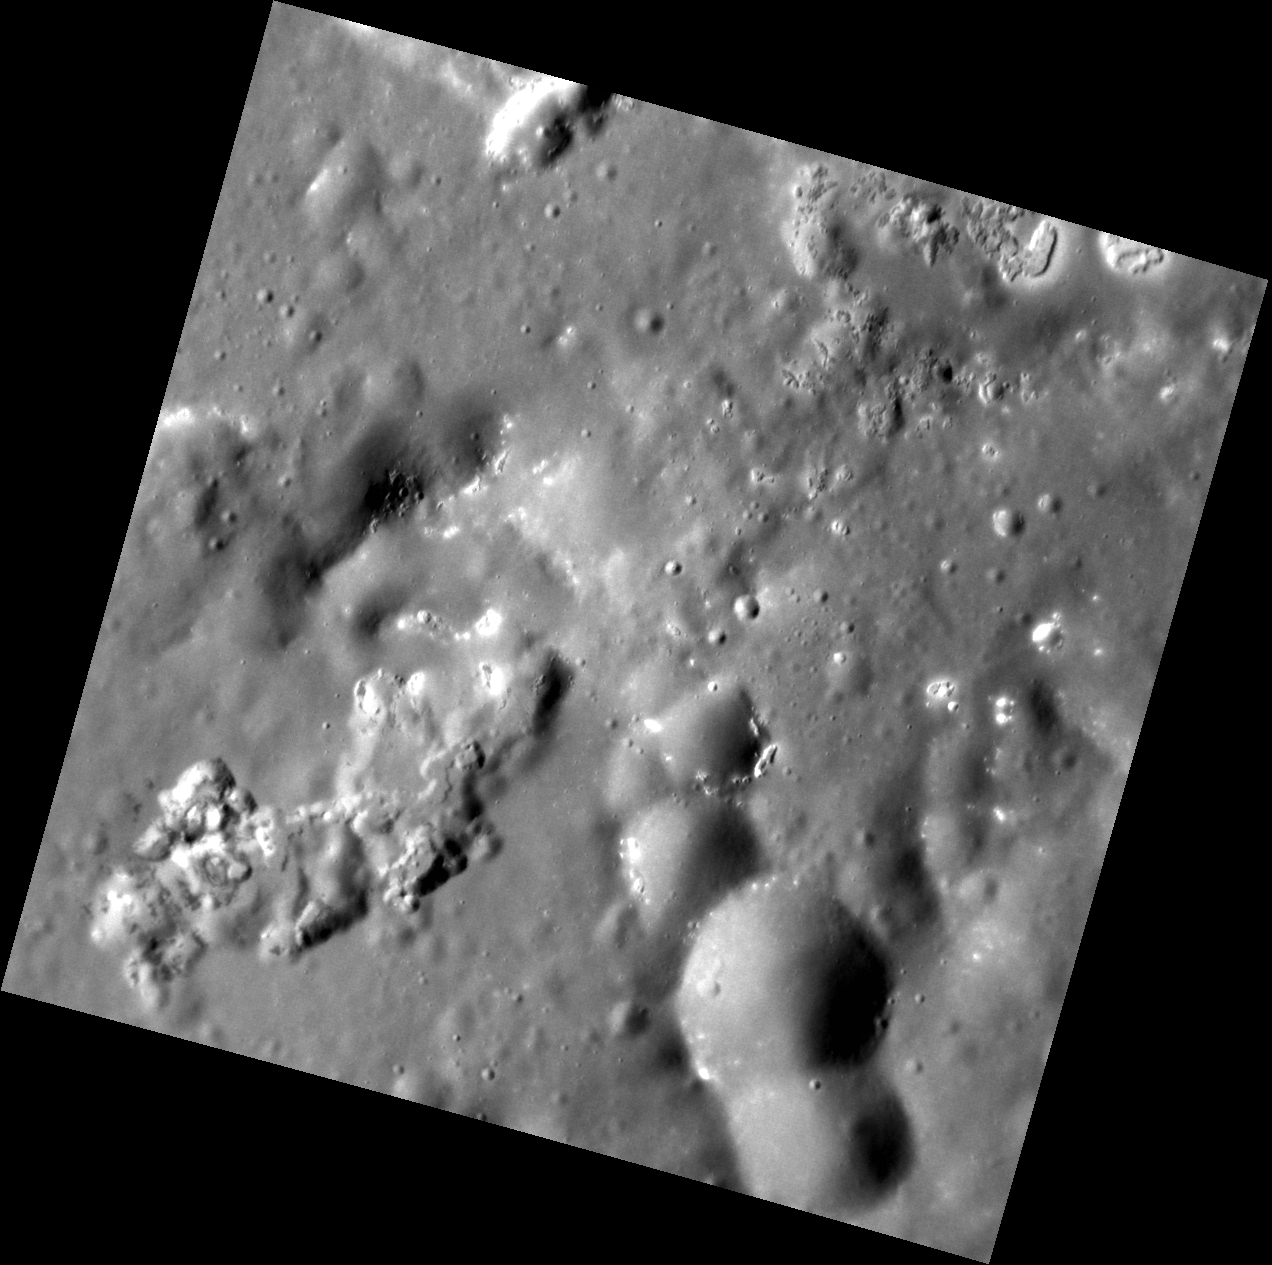

Picking Apart Praxiteles

Within Praxiteles, several potential volcanic vents are visible. One such vent, in the bottom left of this image, is particularly interesting because it also hosts many hollows. The bottom right of the image shows a crater chain that has also been altered by the formation of hollows. Further study is needed to fully understand the relationship between hollows and the materials in which they form.

This image was acquired as a high-resolution targeted observation. Targeted observations are images of a small area on Mercury’s surface at resolutions much higher than the 200-meter/pixel morphology base map. It is not possible to cover all of Mercury’s surface at this high resolution, but typically several areas of high scientific interest are imaged in this mode each week.

Date acquired: February 12, 2013
Image Mission Elapsed Time (MET): 2952754
Image ID: 3503675
Instrument: Narrow Angle Camera (NAC) of the Mercury Dual Imaging System (MDIS)
Center Latitude: 26.29°
Center Longitude: 301.0° E
Resolution: 31 meters/pixel
Scale: This image is 33 km (21 mi.) across.
Incidence Angle: 62.2°
Emission Angle: 8.2°
Phase Angle: 54.0°

The MESSENGER spacecraft is the first ever to orbit the planet Mercury, and the spacecraft’s seven scientific instruments and radio science investigation are unraveling the history and evolution of the Solar System’s innermost planet. MESSENGER acquired over 150,000 images and extensive other data sets. MESSENGER is capable of continuing orbital operations until early 2015.

For information regarding the use of images, see the MESSENGER image use policy.

Credit: NASA/Johns Hopkins University Applied Physics Laboratory/Carnegie Institution of Washington